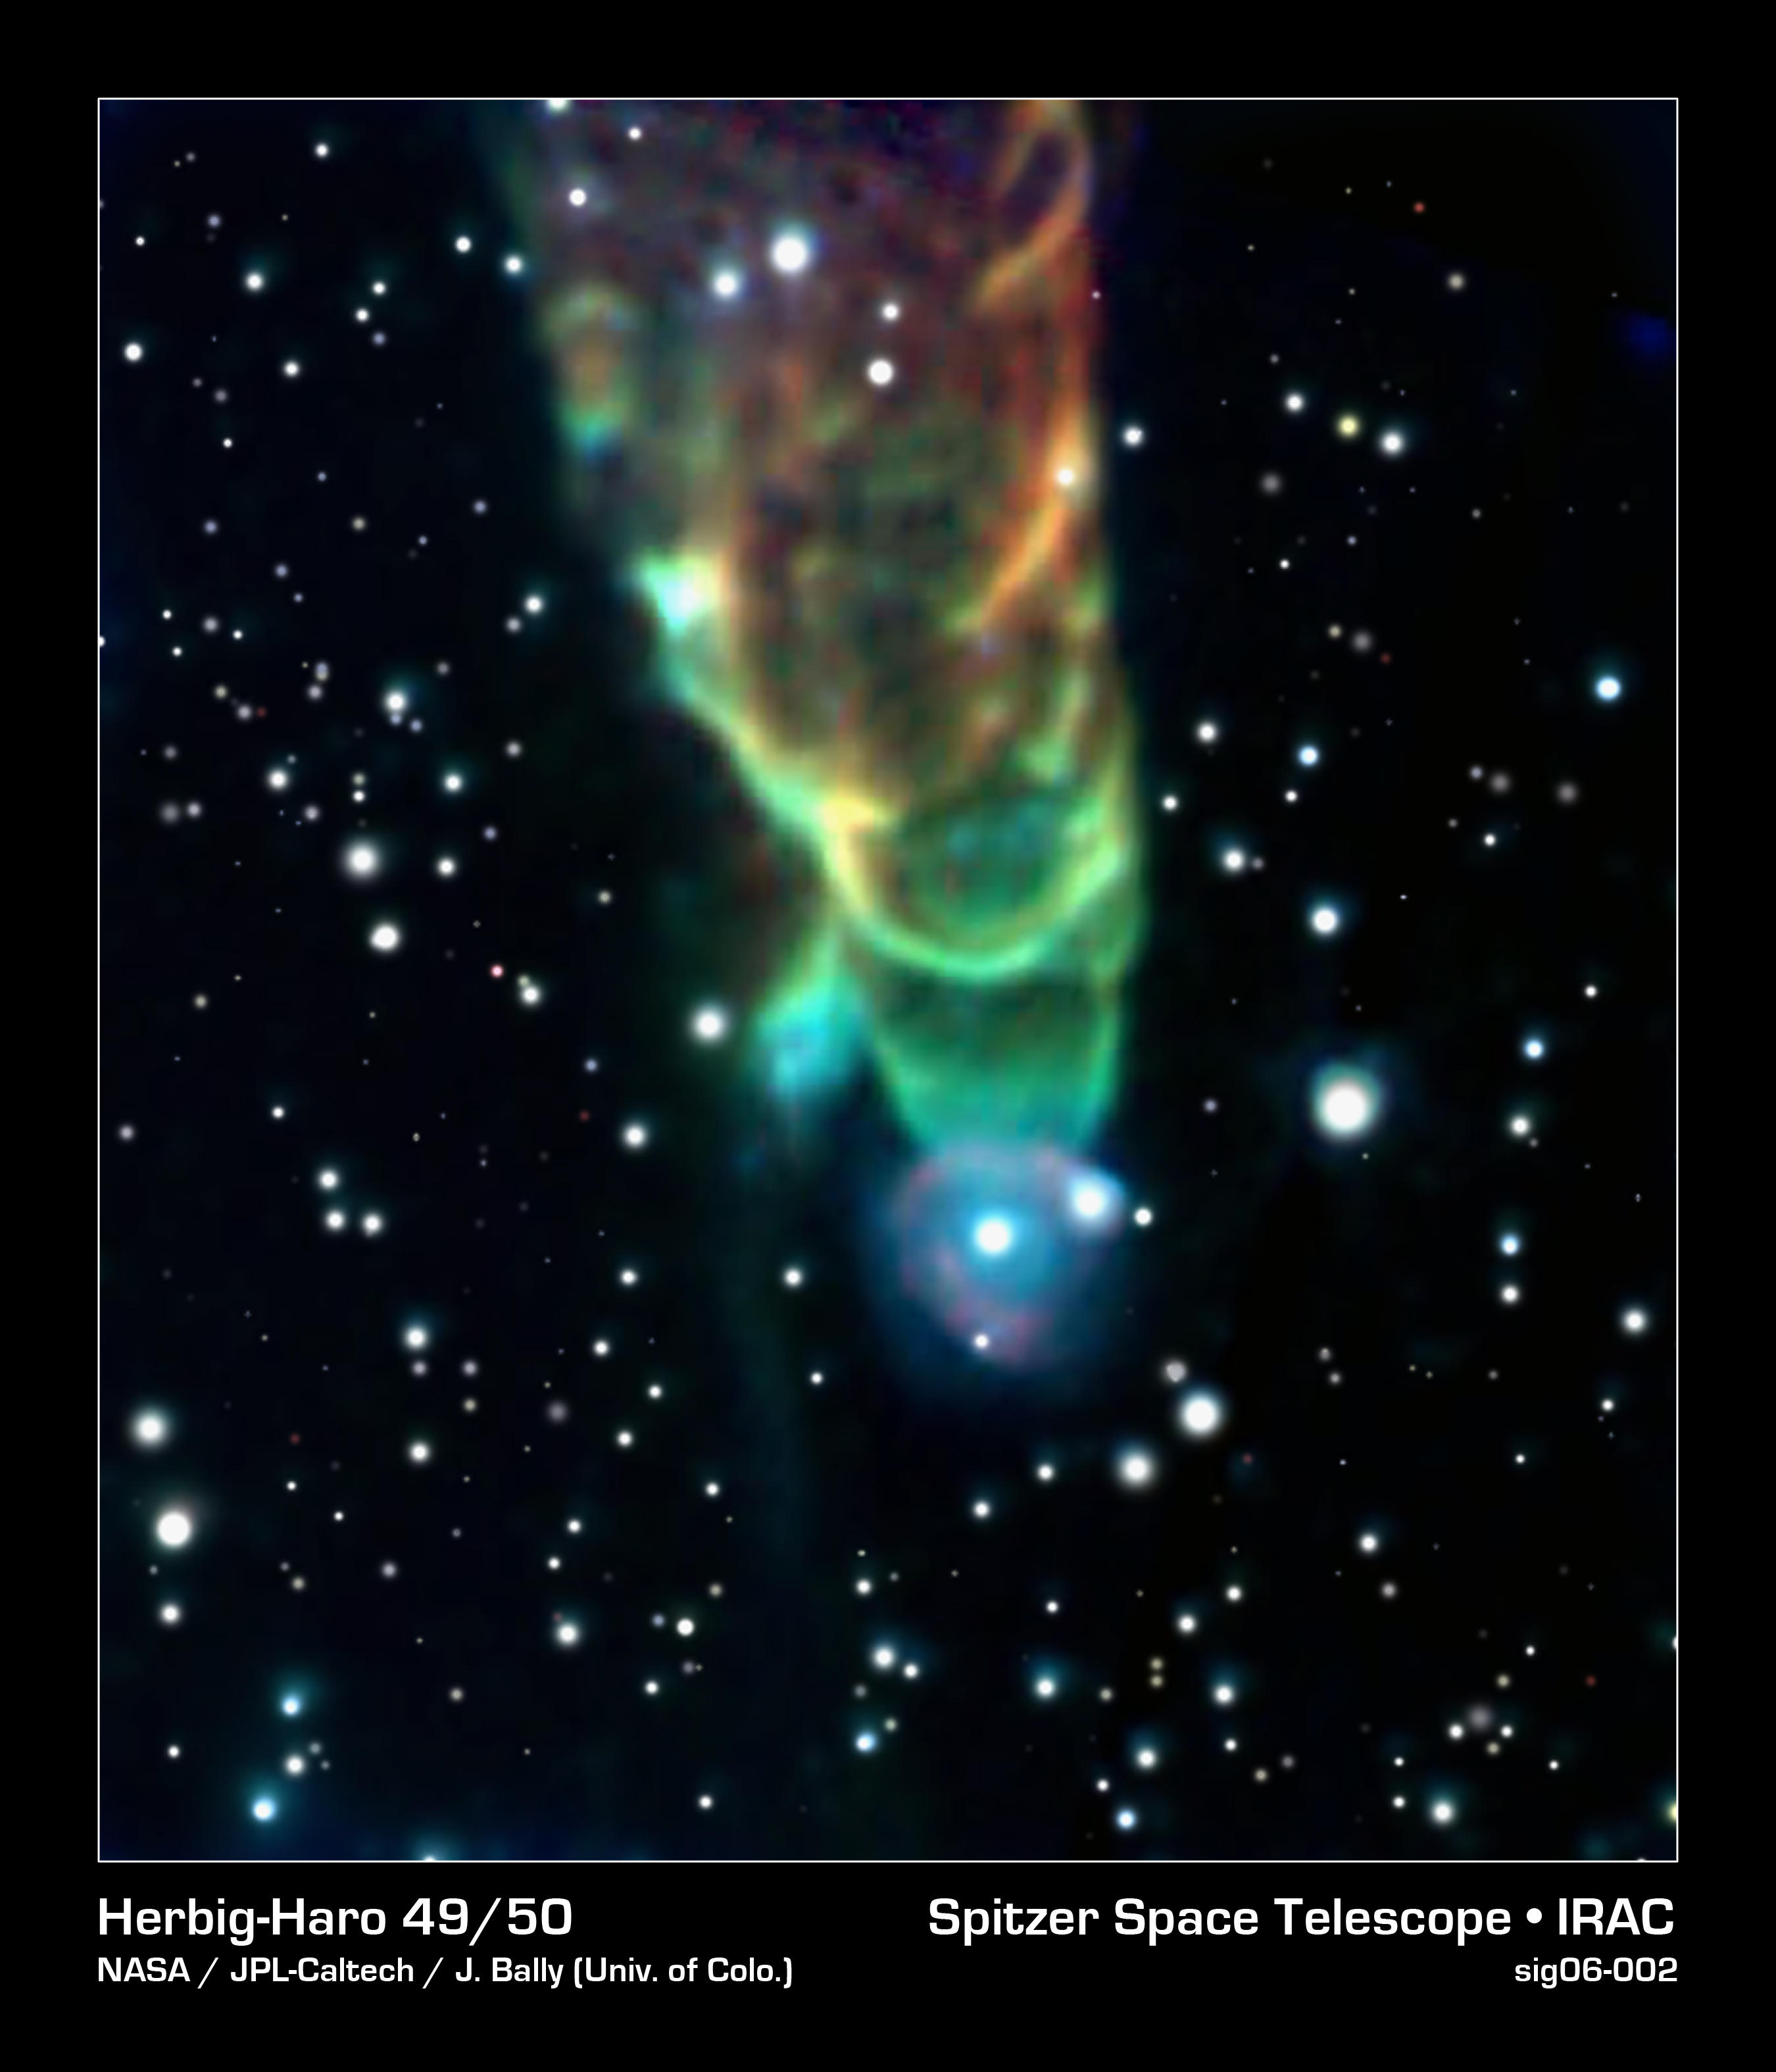

Cosmic Tornado

This "tornado," designated Herbig-Haro 49/50, is shaped by a cosmic jet packing a powerful punch as it plows through clouds of interstellar gas and dust.

The tornado-like feature is actually a shock front created by a jet of material flowing downward through the field of view. A still-forming star located off the upper edge of the image generates this outflow. The jet slams into neighboring dust clouds at a speed of more than 100 miles per second, heating the dust to incandescence and causing it to glow with infrared light detectable by Spitzer. The triangular shape results from the wake created by the jet's motion, similar to the wake behind a speeding boat.

The scientists could only speculate about the source of the spiral appearance. Magnetic fields throughout the region might have shaped the object. Alternatively, the shock might have developed instabilities as it plowed into surrounding material, creating eddies that give the "tornado" its distinctive appearance.

Astronomers believe that the blue color at the tornado's tip results from high molecular excitation at the head of the shock. Those high excitation levels generate more short-wavelength emission, shown as blue in this color-coded image. Molecular excitation levels decrease away from the head of the bow shock; therefore the emission is at longer wavelengths, colored red here.

The star at the tip of the tornado, which appears to be surrounded by a faint halo, might be a chance superposition along our line of sight. However, the star instead might be physically associated with the tornado. In that case, the halo likely is due to the outflow running into circumstellar material.

HH 49/50 is located in the Chamaeleon I star-forming complex, a region containing more than 100 young stars. Most of the new stars are smaller than the sun, although some are more massive. Visible-light observations have found a number of outflows in the region, however most of those outflows have no infrared counterpart.

Credit: NASA/JPL-Caltech/J. Bally (University of Colorado)